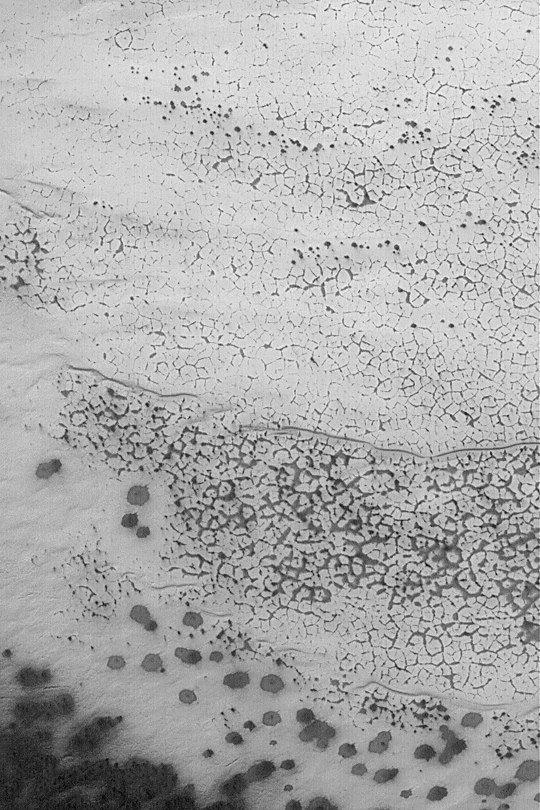

Polygons in Martian Frost

MGS MOC Release No. MOC2-428, 21 July 2003

This June 2003 Mars Global Surveyor (MGS) Mars Orbiter Camera (MOC) image shows a polygonal pattern developed in seasonal carbon dioxide frost in the martian southern hemisphere. The frost accumulated during the recent southern winter; it is now spring, and the carbon dioxide frost is subliming away. This image is located near 80.4°S, 200.2°W; it is illuminated by sunlight from the upper left, and covers an area 3 km (1.9 mi) across.

Credit: NASA/JPL/Malin Space Science Systems